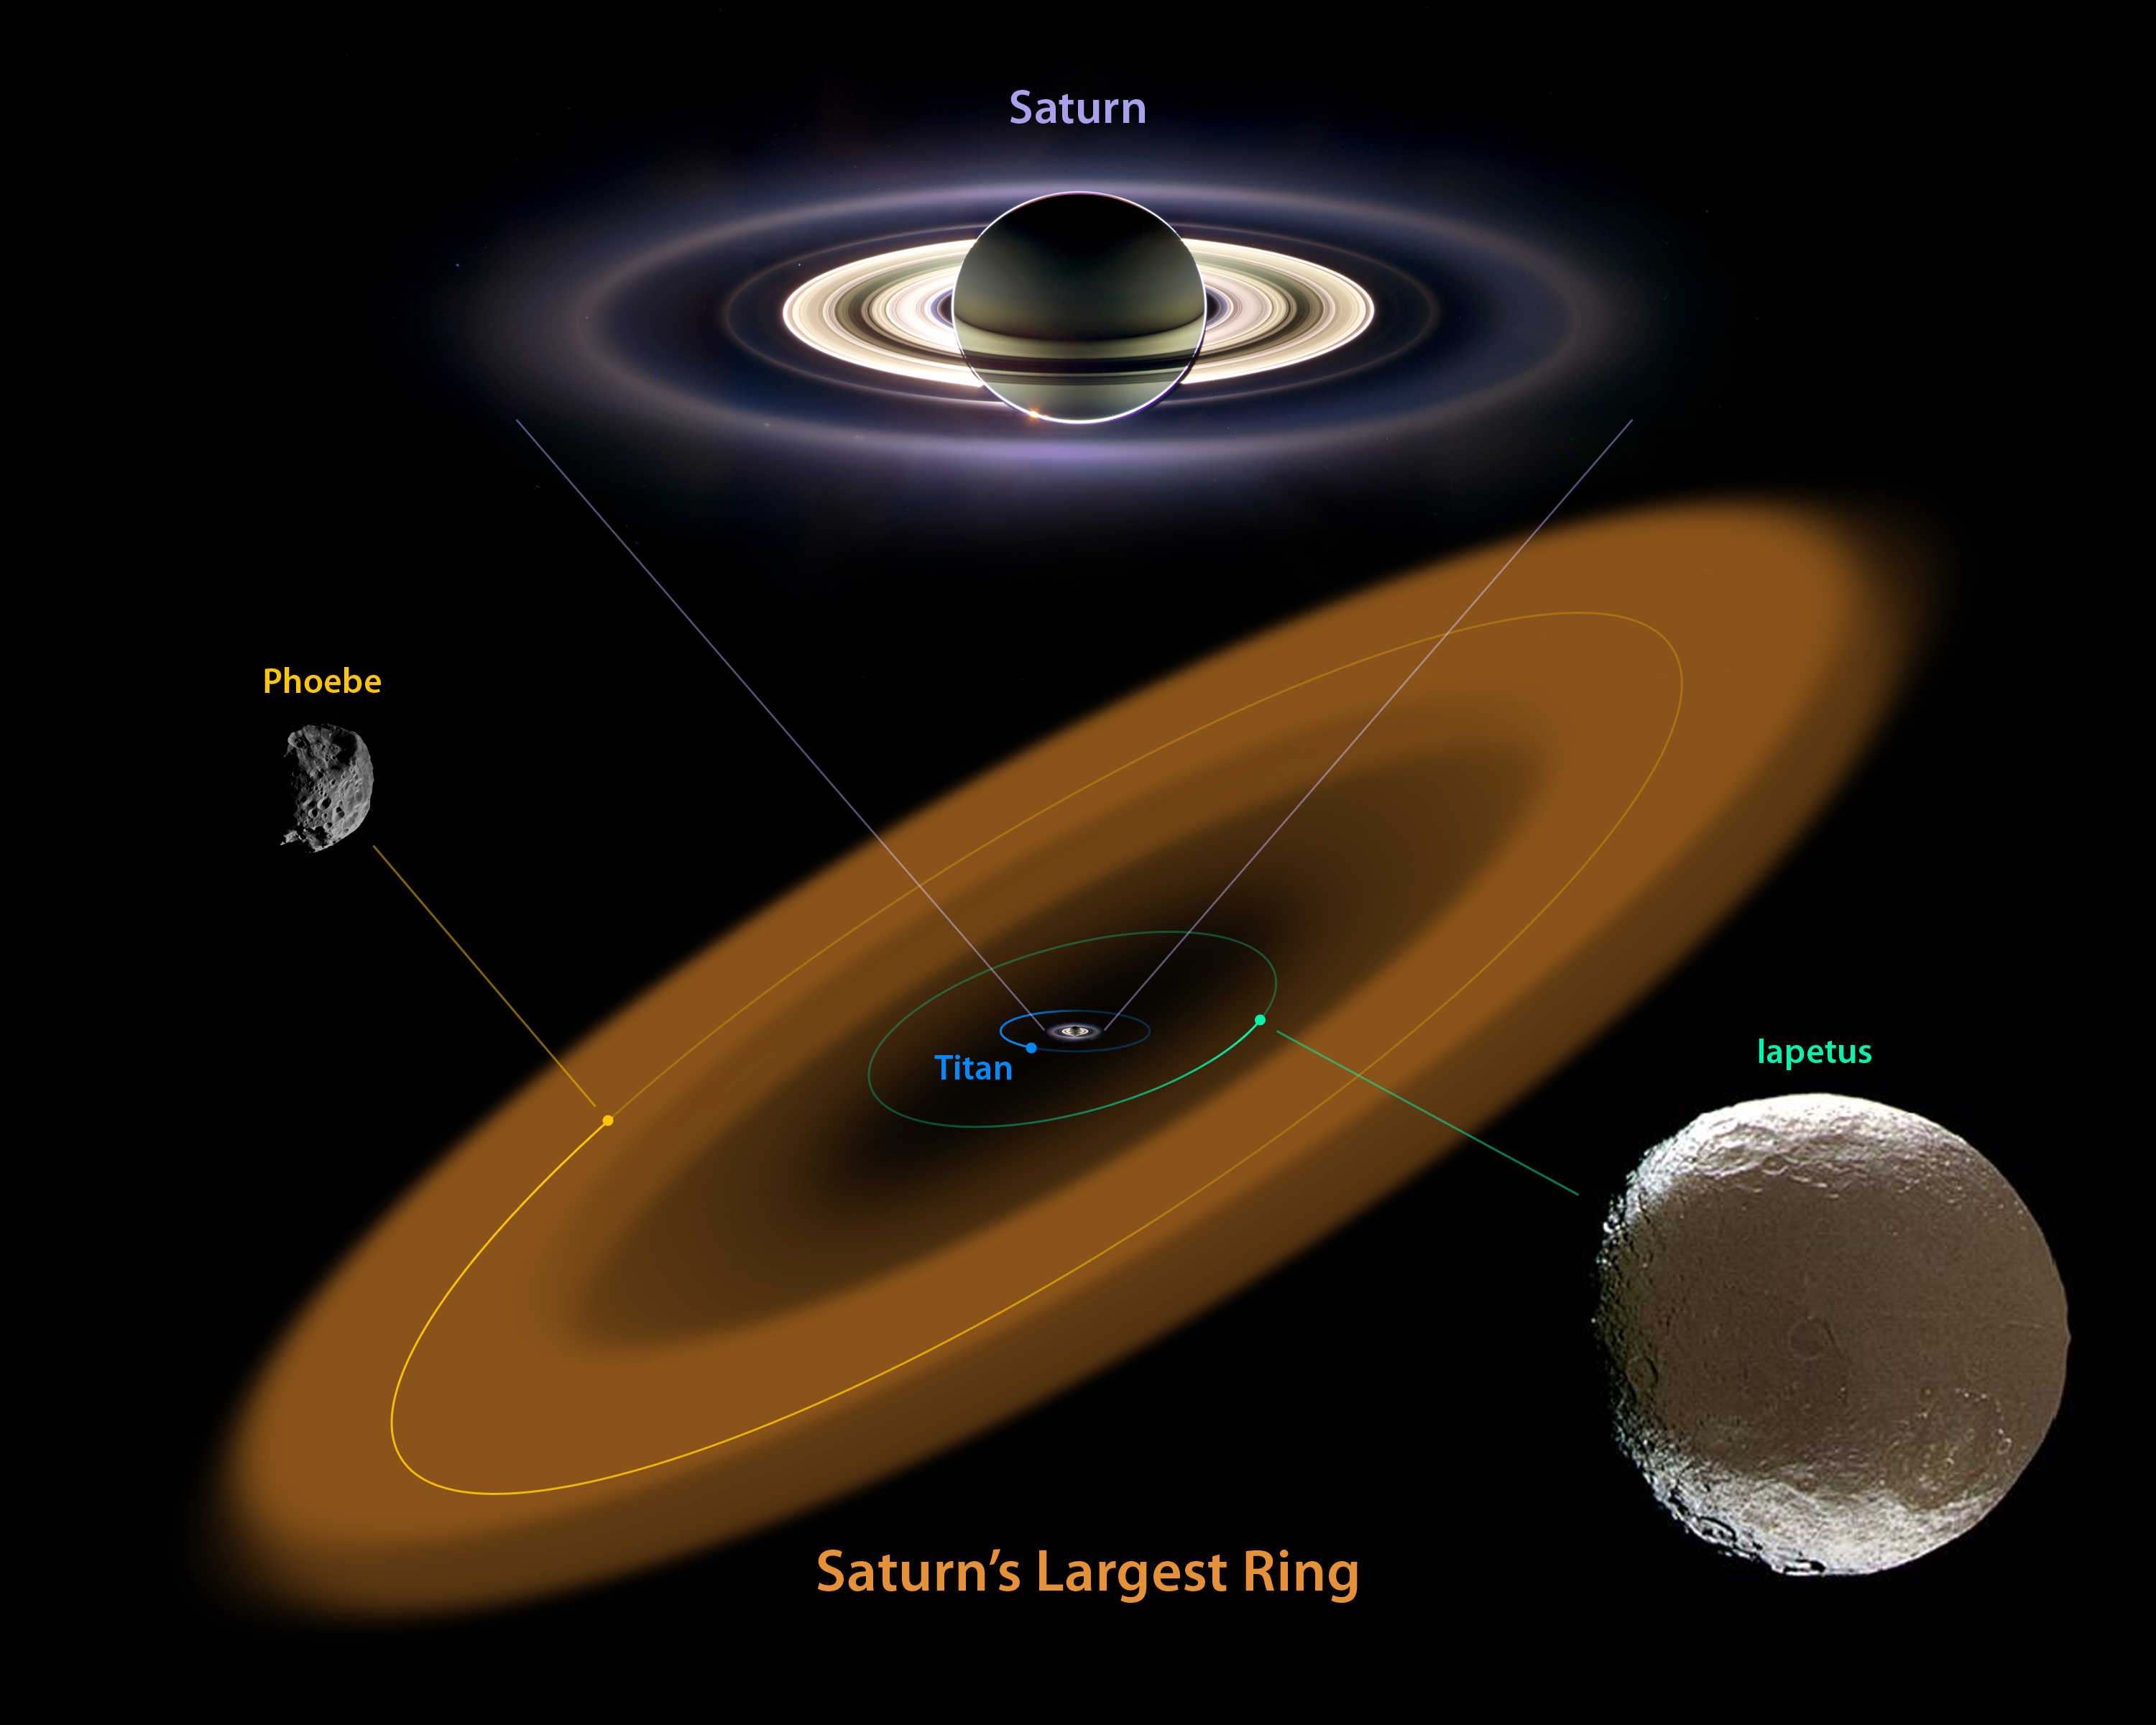

The King of Rings

This diagram illustrates the extent of the largest ring around Saturn, discovered by NASA's Spitzer Space Telescope. The ring is huge, and far from the gas planet and the rest of its majestic rings.

The bulk of the ring material starts about six million kilometers (3.7 million miles) away from the planet and extends outward roughly another 12 million kilometers (7.4 million miles). The diameter of the ring is equivalent to 300 Saturns lined up side to side. The ring is thick too -- it's about 20 times as thick as the diameter of the planet. In fact, the entire volume of the ring is big enough to hold one billion Earths!

Saturn's newest halo is tilted at about 27 degrees from the main ring plane and encompasses the orbit of the moon Phoebe. Both the ring and Phoebe orbit in the opposite direction of Saturn's other rings and most of its moons, including Titan and Iapetus.

Why did it take so long to find something so big? The answer is that the ring is very tenuous, made up of a sparse collection of ice and dust particles. If you could transport yourself to the ring, you wouldn't even know you were there because the particles are so far apart. There's not a lot of sunlight out at Saturn, so this small density of particles doesn't reflect much visible light. Spitzer was able to spot the band because it sees infrared light, or heat radiation, from objects. Even though the ring material is very cold, it still gives off heat that Spitzer can see.

The discovery offers a possible solution to the mystery of the moon Iapetus. Years after Giovanni Cassini discovered Iapetus in 1671, he correctly deduced that one side of the moon is white and the other dark in a pattern that some say resembles the yin-yang symbol or a tennis ball. Astronomers think it is possible that the newfound ring, which orbits in the opposite direction of Iapetus, is the cause of the two-faced coloring. As the ring circles around, particles could be drifting inward and splattering the icy moon on the face like bugs on a windshield.

The pictures of Saturn, Phoebe and Iapetus were taken by NASA's Cassini spacecraft. The ring is an artist's illustration.

The size of Phoebe relative to Iapetus has been enlarged to better show Phoebe. Phoebe is about 200 kilometers (124 miles) in diameter, while Iapetus is about 1,500 kilometers (932 miles) across.

Credit: NASA/JPL-Caltech